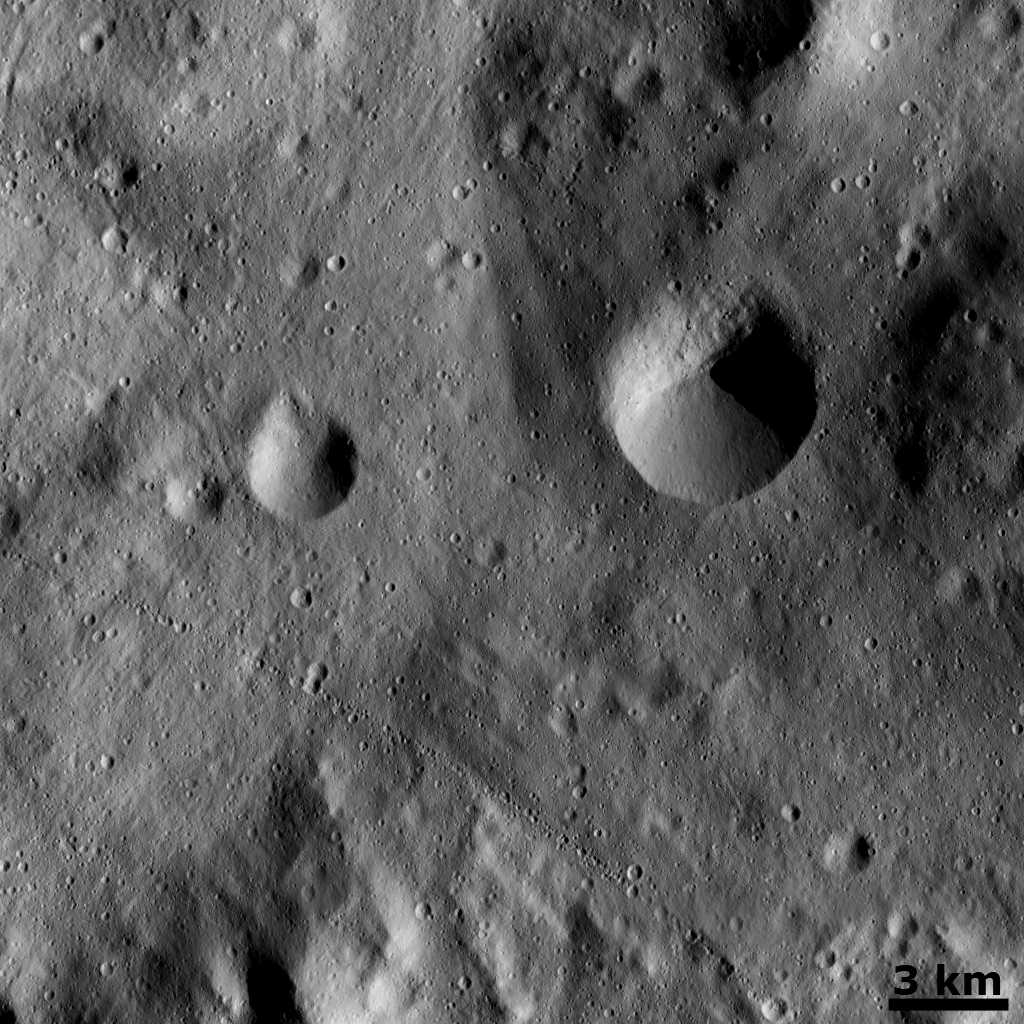

Curved Chain of Small Craters

This Dawn framing camera (FC) image of Vesta shows a slightly curved chain of small craters in the bottom half of the image. The chain is approximately 1 kilometer (0.6 mile) wide and extends for roughly 20 kilometers (12 miles) in this image. But it is longer than this and extends out of the field of view of the image. This chain is located on the floor of Vesta’s large south-polar impact structure, Rheasilvia. The chain was most likely created by material ejected during the formation of a larger crater outside of the imaged area. Offset from the center of the image is a crater that has one side that is fresher and distinct and one side that is less distinct and more degraded. This crater is similar in morphology to Helena crater, which has been in the two previous images of the day.

This image is located in Vesta’s Rheasilvia quadrangle, near Vesta’s south pole. NASA’s Dawn spacecraft obtained this image with its framing camera on Dec. 18, 2011. This image was taken through the camera’s clear filter. The distance to the surface of Vesta is 280 kilometers (174 miles) and the image has a resolution of about 25 meters (82 feet) per pixel. This image was acquired during the LAMO (low-altitude mapping orbit) phase of the mission.

The Dawn mission to Vesta and Ceres is managed by NASA’s Jet Propulsion Laboratory, a division of the California Institute of Technology in Pasadena, for NASA’s Science Mission Directorate, Washington D.C. UCLA is responsible for overall Dawn mission science. The Dawn framing cameras have been developed and built under the leadership of the Max Planck Institute for Solar System Research, Katlenburg-Lindau, Germany, with significant contributions by DLR German Aerospace Center, Institute of Planetary Research, Berlin, and in coordination with the Institute of Computer and Communication Network Engineering, Braunschweig. The Framing Camera project is funded by the Max Planck Society, DLR, and NASA/JPL.

Credit: NASA/JPL-Caltech/UCLA/MPS/DLR/IDA